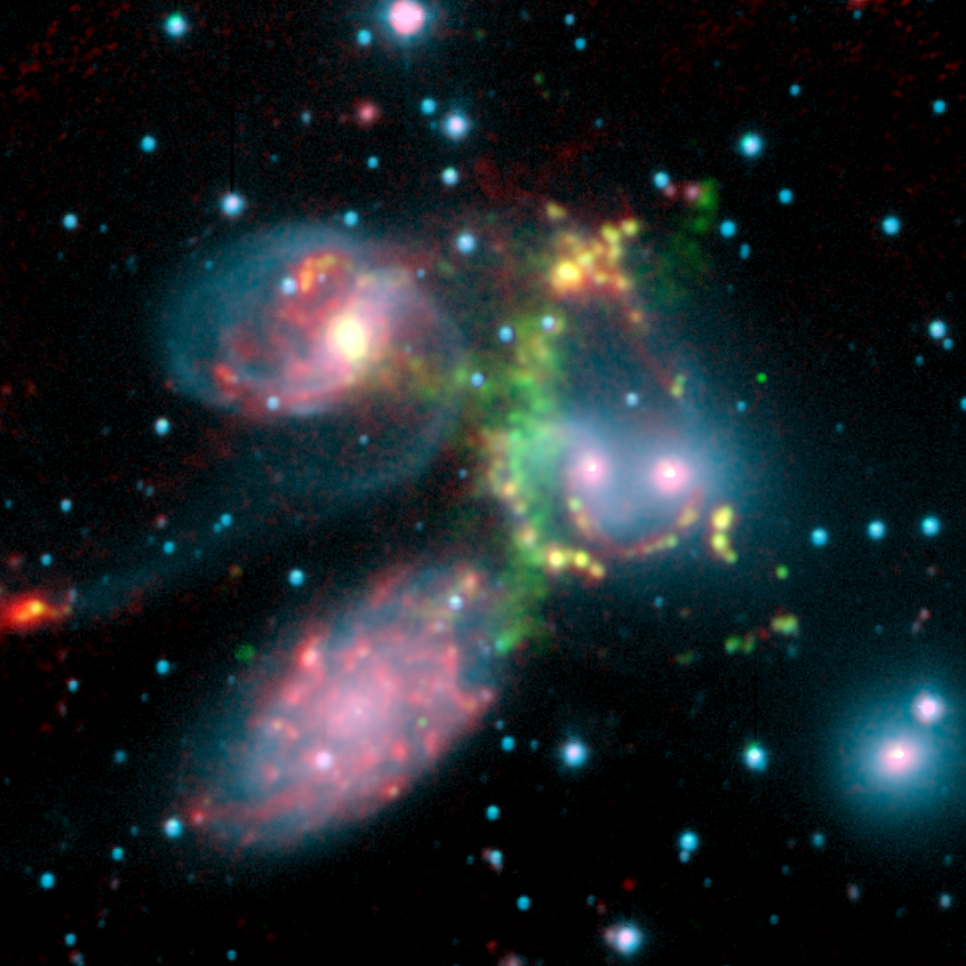

A Shocking Surprise in Stephan’s Quintet

This false-color composite image of the Stephan’s Quintet galaxy cluster clearly shows one of the largest shock waves ever seen (green arc). The wave was produced by one galaxy falling toward another at speeds of more than one million miles per hour. The image is made up of data from NASA’s Spitzer Space Telescope and a ground-based telescope in Spain.

Four of the five galaxies in this picture are involved in a violent collision, which has already stripped most of the hydrogen gas from the interiors of the galaxies. The centers of the galaxies appear as bright yellow-pink knots inside a blue haze of stars, and the galaxy producing all the turmoil, NGC7318b, is the left of two small bright regions in the middle right of the image. One galaxy, the large spiral at the bottom left of the image, is a foreground object and is not associated with the cluster.

The titanic shock wave, larger than our own Milky Way galaxy, was detected by the ground-based telescope using visible-light wavelengths. It consists of hot hydrogen gas. As NGC7318b collides with gas spread throughout the cluster, atoms of hydrogen are heated in the shock wave, producing the green glow.

Spitzer pointed its infrared spectrograph at the peak of this shock wave (middle of green glow) to learn more about its inner workings. This instrument breaks light apart into its basic components. Data from the instrument are referred to as spectra and are displayed as curving lines that indicate the amount of light coming at each specific wavelength.

The Spitzer spectrum showed a strong infrared signature for incredibly turbulent gas made up of hydrogen molecules. This gas is caused when atoms of hydrogen rapidly pair-up to form molecules in the wake of the shock wave. Molecular hydrogen, unlike atomic hydrogen, gives off most of its energy through vibrations that emit in the infrared.

This highly disturbed gas is the most turbulent molecular hydrogen ever seen. Astronomers were surprised not only by the turbulence of the gas, but by the incredible strength of the emission. The reason the molecular hydrogen emission is so powerful is not yet completely understood.

Stephan’s Quintet is located 300 million light-years away in the Pegasus constellation.

This image is composed of three data sets: near-infrared light (blue) and visible light called H-alpha (green) from the Calar Alto Observatory in Spain, operated by the Max Planck Institute in Germany; and 8-micron infrared light (red) from Spitzer’s infrared array camera.

Credit: NASA/JPL-Caltech/Max Planck Institute